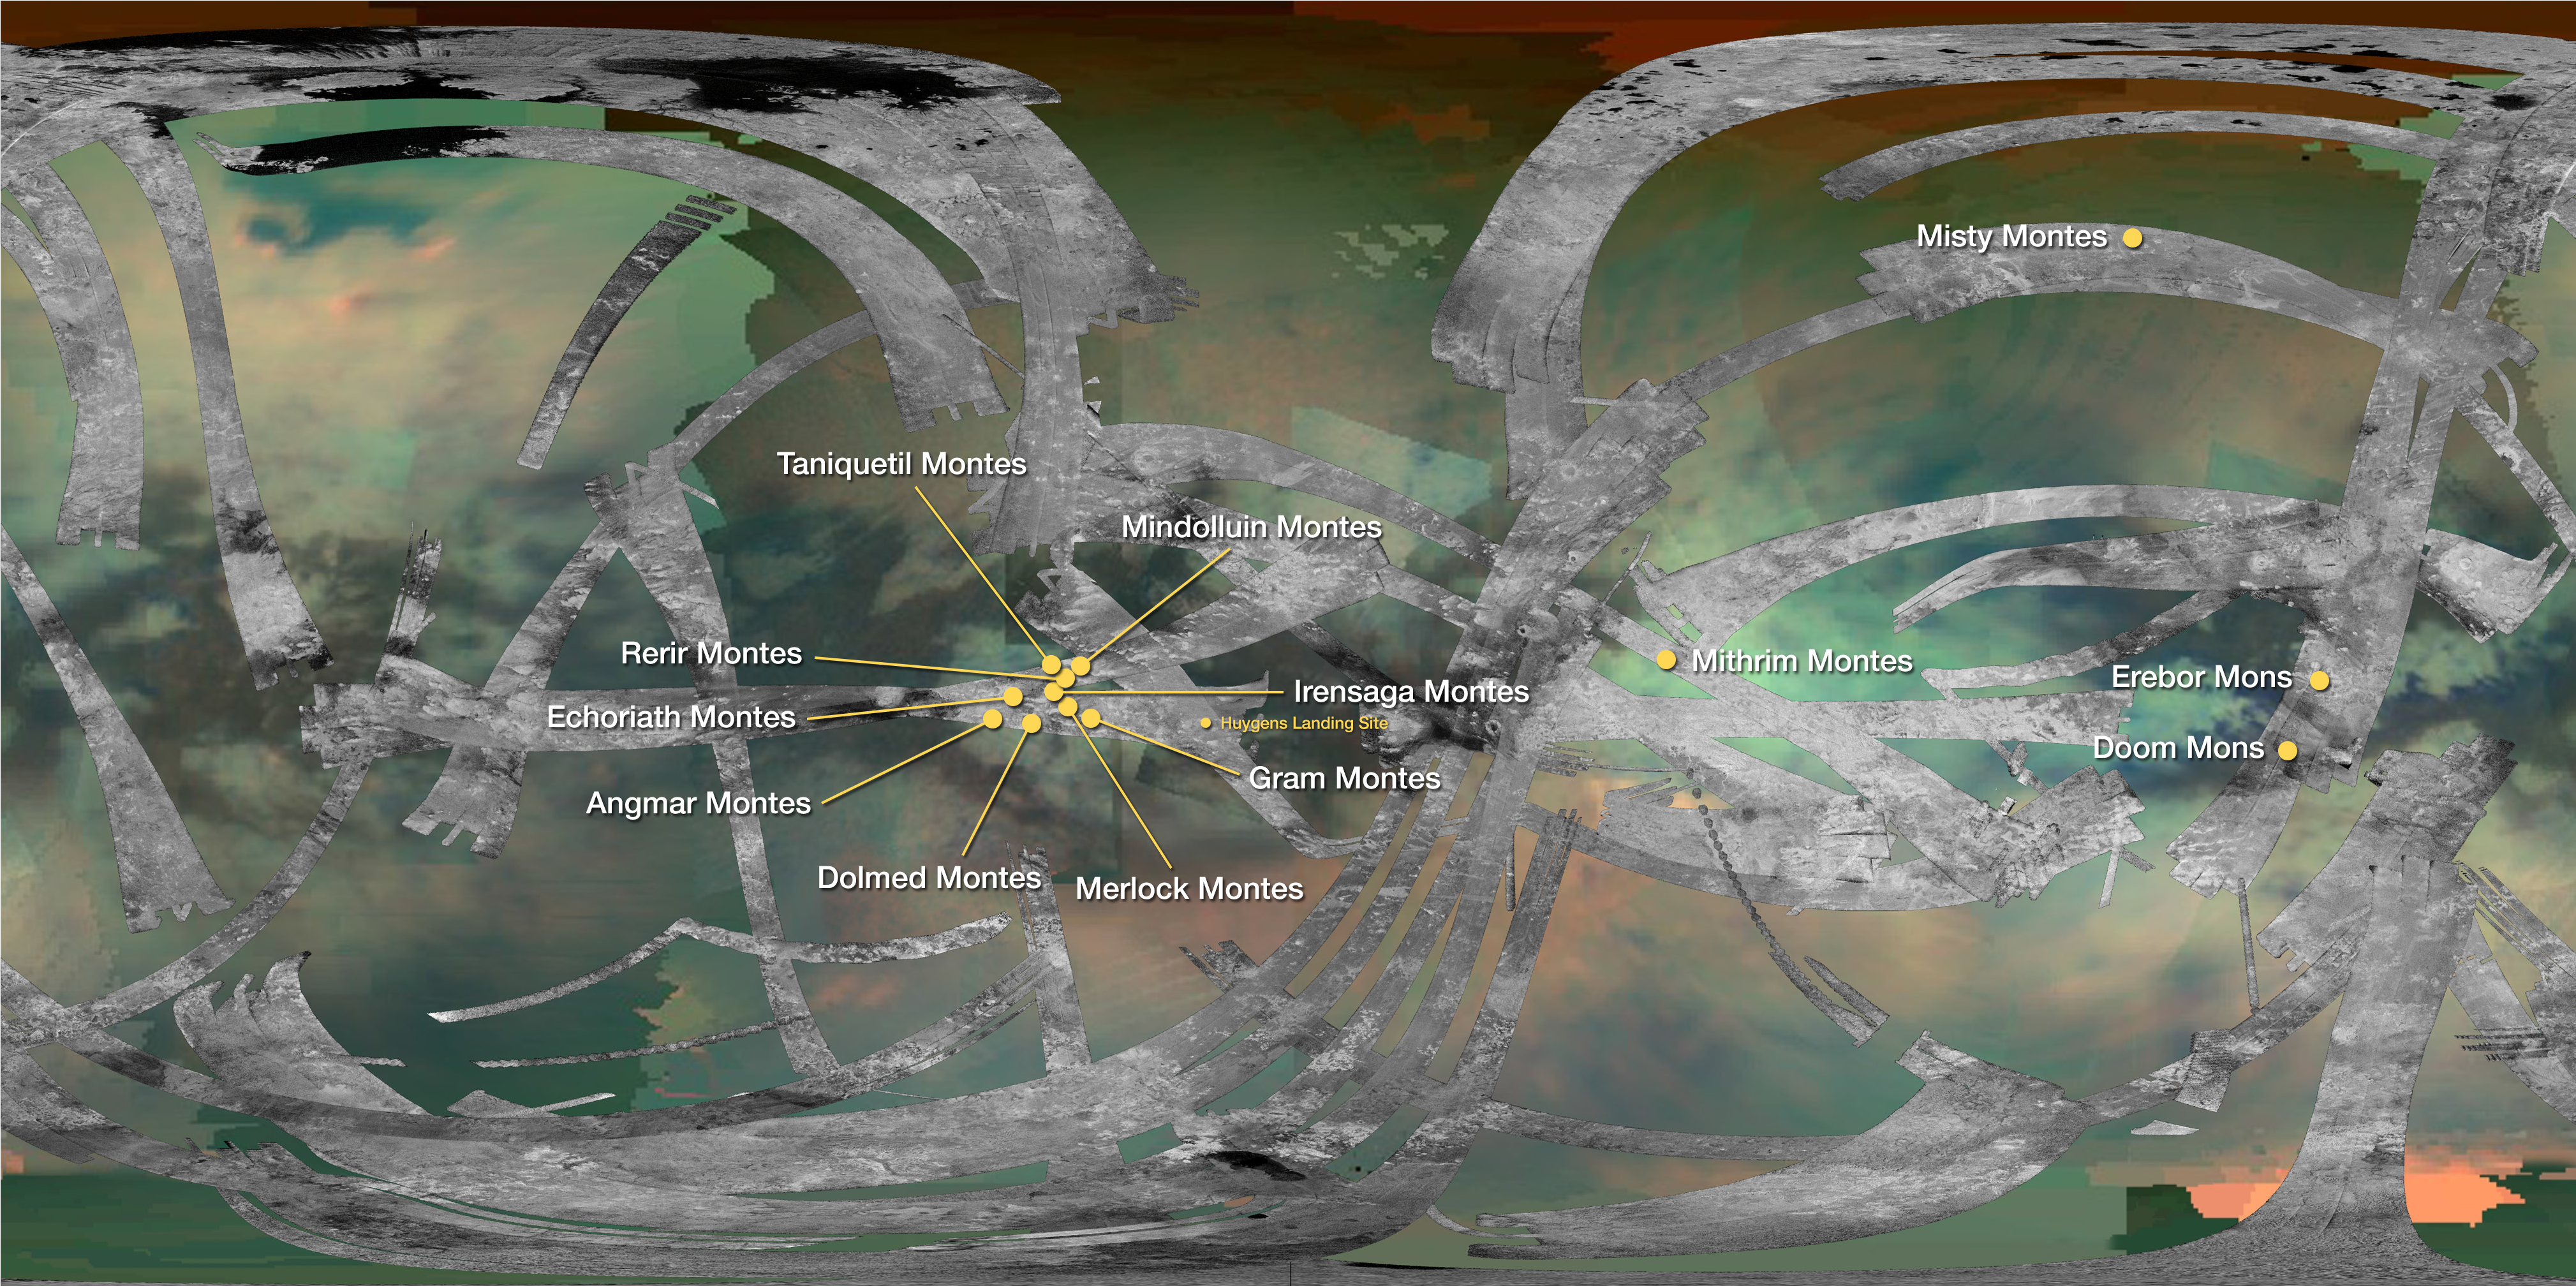

Mountains of Titan

This map of Saturn’s moon Titan identifies the locations of mountains that have been named by the International Astronomical Union. By convention, mountains on Titan are named for mountains from Middle-earth, the fictional setting in fantasy novels by J.R.R. Tolkien.

The map uses data collected by both the Visual and Infrared Mapping Spectrometer (VIMS) and Radar instruments on NASA’s Cassini spacecraft.

The Cassini-Huygens mission is a cooperative project of NASA, the European Space Agency and the Italian Space Agency. JPL manages the mission for NASA’s Science Mission Directorate, Washington, D.C. The Cassini orbiter was designed, developed and assembled at JPL. The radar instrument was built by JPL and the Italian Space Agency, working with team members from the United States and several European countries. The visual and infrared mapping spectrometer team is based at the University of Arizona, Tucson.

Credit: NASA/JPL-Caltech/University of Arizona/USGS